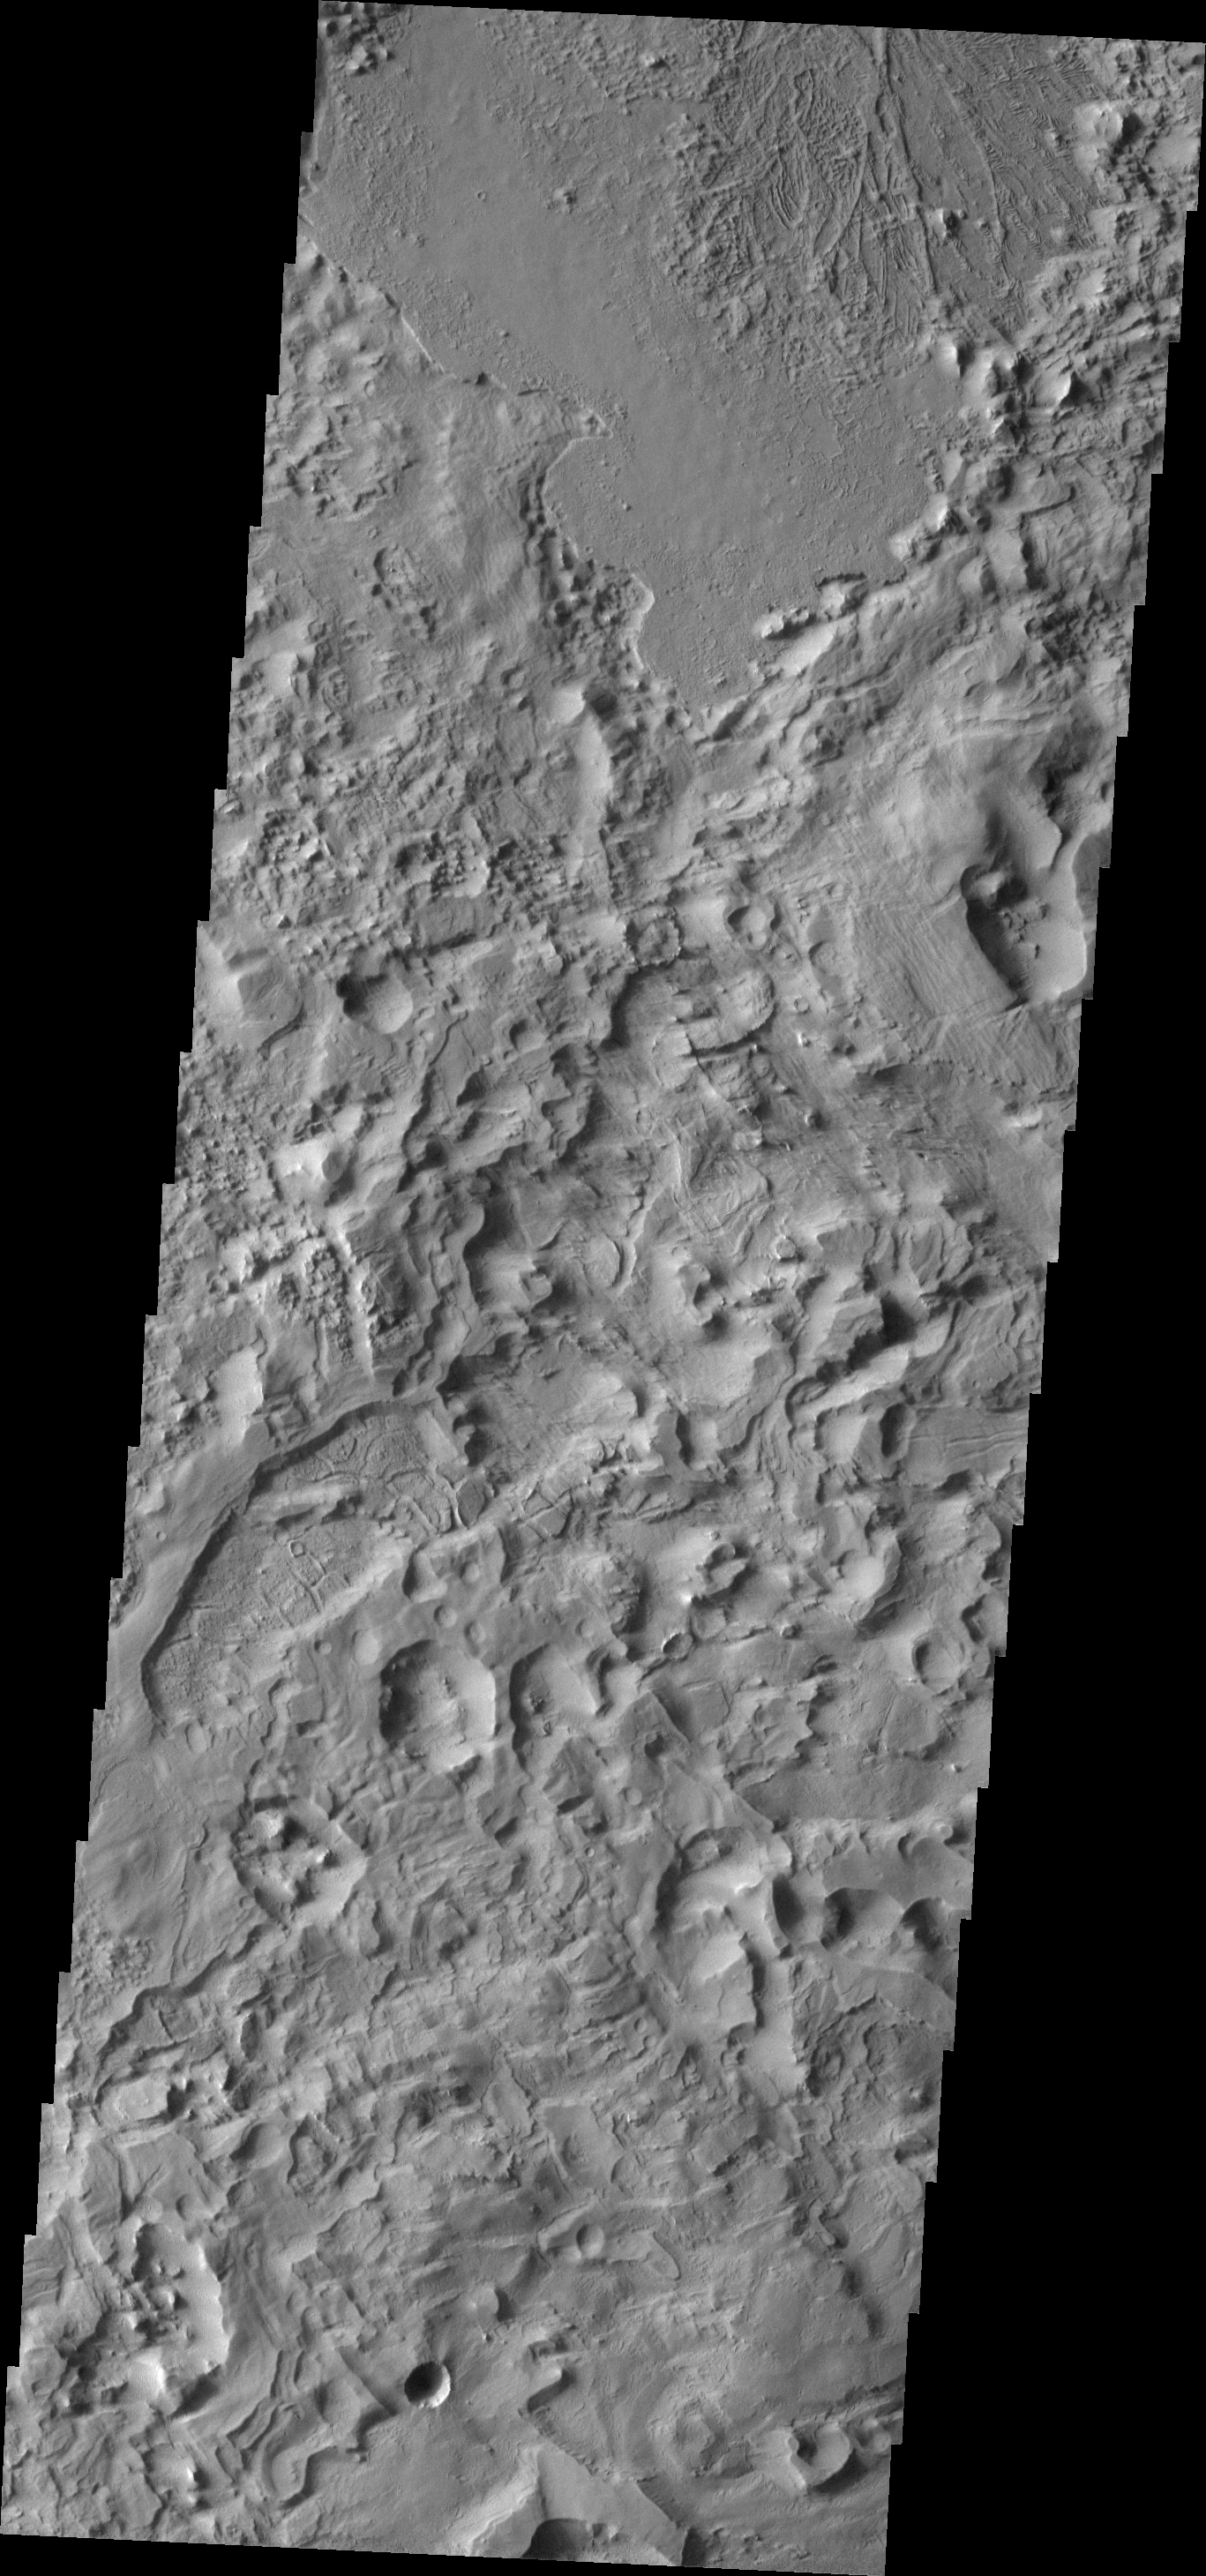

Mix of Textures

This image of the western Tharsis region contains many different surface textures. Both volcanism and wind action have played a part in producing the interesting mix of textures seen in this VIS image.

Image information: VIS instrument. Latitude 9.8N, Longitude 215.3E. 18 meter/pixel resolution.

Please see the THEMIS Data Citation Note for details on crediting THEMIS images.

Note: this THEMIS visual image has not been radiometrically nor geometrically calibrated for this preliminary release. An empirical correction has been performed to remove instrumental effects. A linear shift has been applied in the cross-track and down-track direction to approximate spacecraft and planetary motion. Fully calibrated and geometrically projected images will be released through the Planetary Data System in accordance with Project policies at a later time.

NASA’s Jet Propulsion Laboratory manages the 2001 Mars Odyssey mission for NASA’s Office of Space Science, Washington, D.C. The Thermal Emission Imaging System (THEMIS) was developed by Arizona State University, Tempe, in collaboration with Raytheon Santa Barbara Remote Sensing. The THEMIS investigation is led by Dr. Philip Christensen at Arizona State University. Lockheed Martin Astronautics, Denver, is the prime contractor for the Odyssey project, and developed and built the orbiter. Mission operations are conducted jointly from Lockheed Martin and from JPL, a division of the California Institute of Technology in Pasadena.

Credit: NASA/JPL/ASU